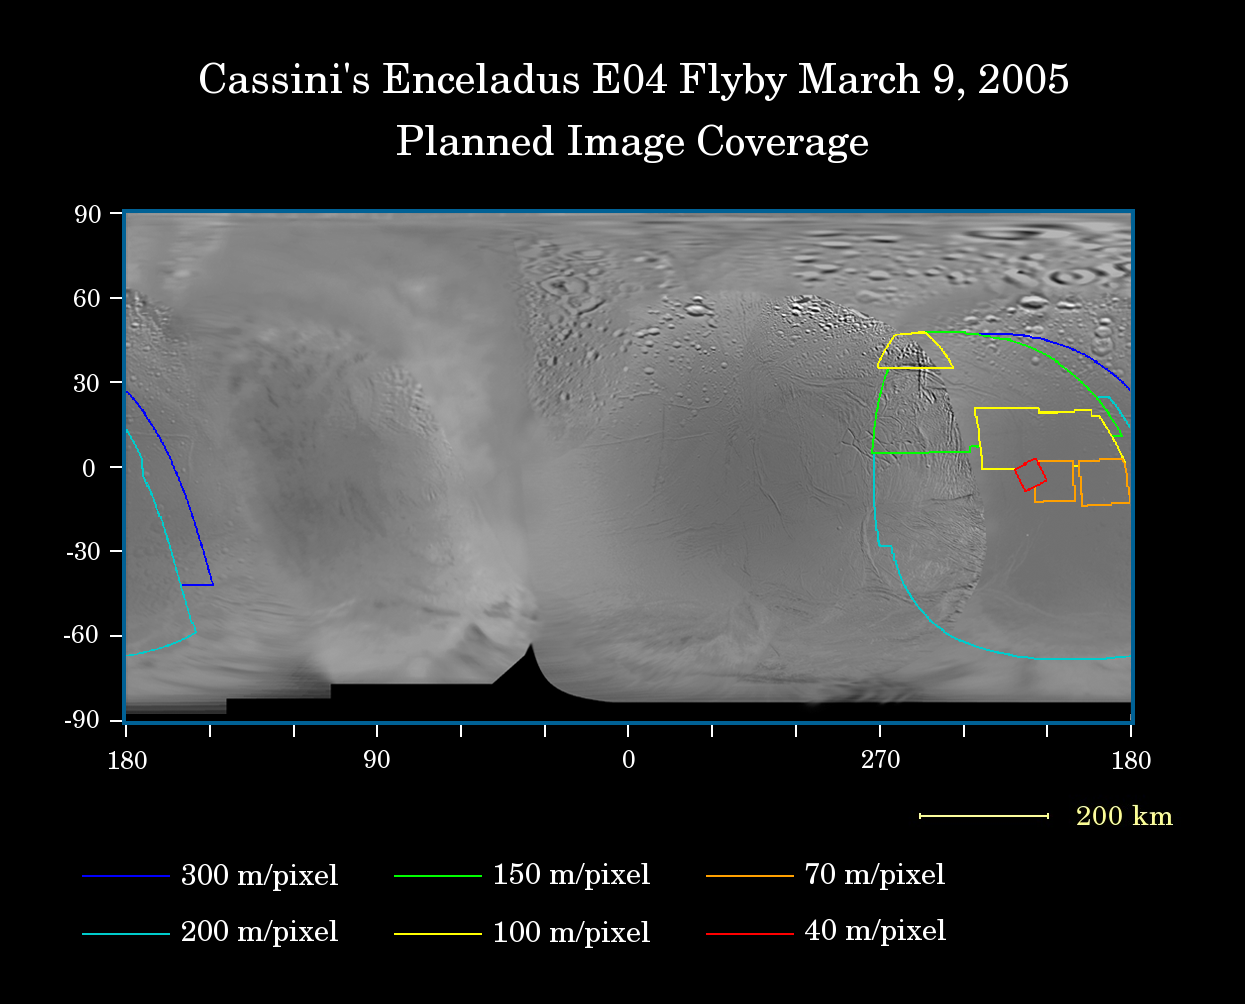

Cassini’s Closest Enceladus Flyby

This map of the surface of Saturn’s moon Enceladus illustrates the regions that will be imaged by the Cassini spacecraft’s second very close flyby on March 9, 2005. At closest approach, the spacecraft is expected to pass approximately 500 kilometers (310 miles) above the moon’s surface. This is Cassini’s closest planned approach to Enceladus during the four-year primary mission.Enceladus is 505 kilometers (314 miles) across.

The colored lines delineate the regions that will be imaged at differing resolutions, listed in the legend at the bottom.

The new high-resolution coverage will reveal details on the anti-Saturn facing hemisphere of Enceladus, which is the transition region between the moon’s leading and trailing hemispheres.

A high-resolution mosaic was produced following Cassini’s previous close Enceladus flyby, which occurred on Feb. 17, 2005.The mosaic showed areas that appeared to be relatively smooth in images from NASA’s Voyager spacecraft actually are heavily wrinkled and fractured.

The map was made from images obtained by both the Cassini and Voyager spacecraft. The Cassini images used here include data acquired during the previous flyby on Feb. 17, 2005.

The Cassini-Huygens mission is a cooperative project of NASA, the European Space Agency and the Italian Space Agency. The Jet Propulsion Laboratory, a division of the California Institute of Technology in Pasadena, manages the mission for NASA’s Science Mission Directorate, Washington, D.C. The Cassini orbiter and its two onboard cameras were designed, developed and assembled at JPL. The imaging team is based at the Space Science Institute, Boulder, Colo.

Credit: NASA/JPL/Space Science Institute